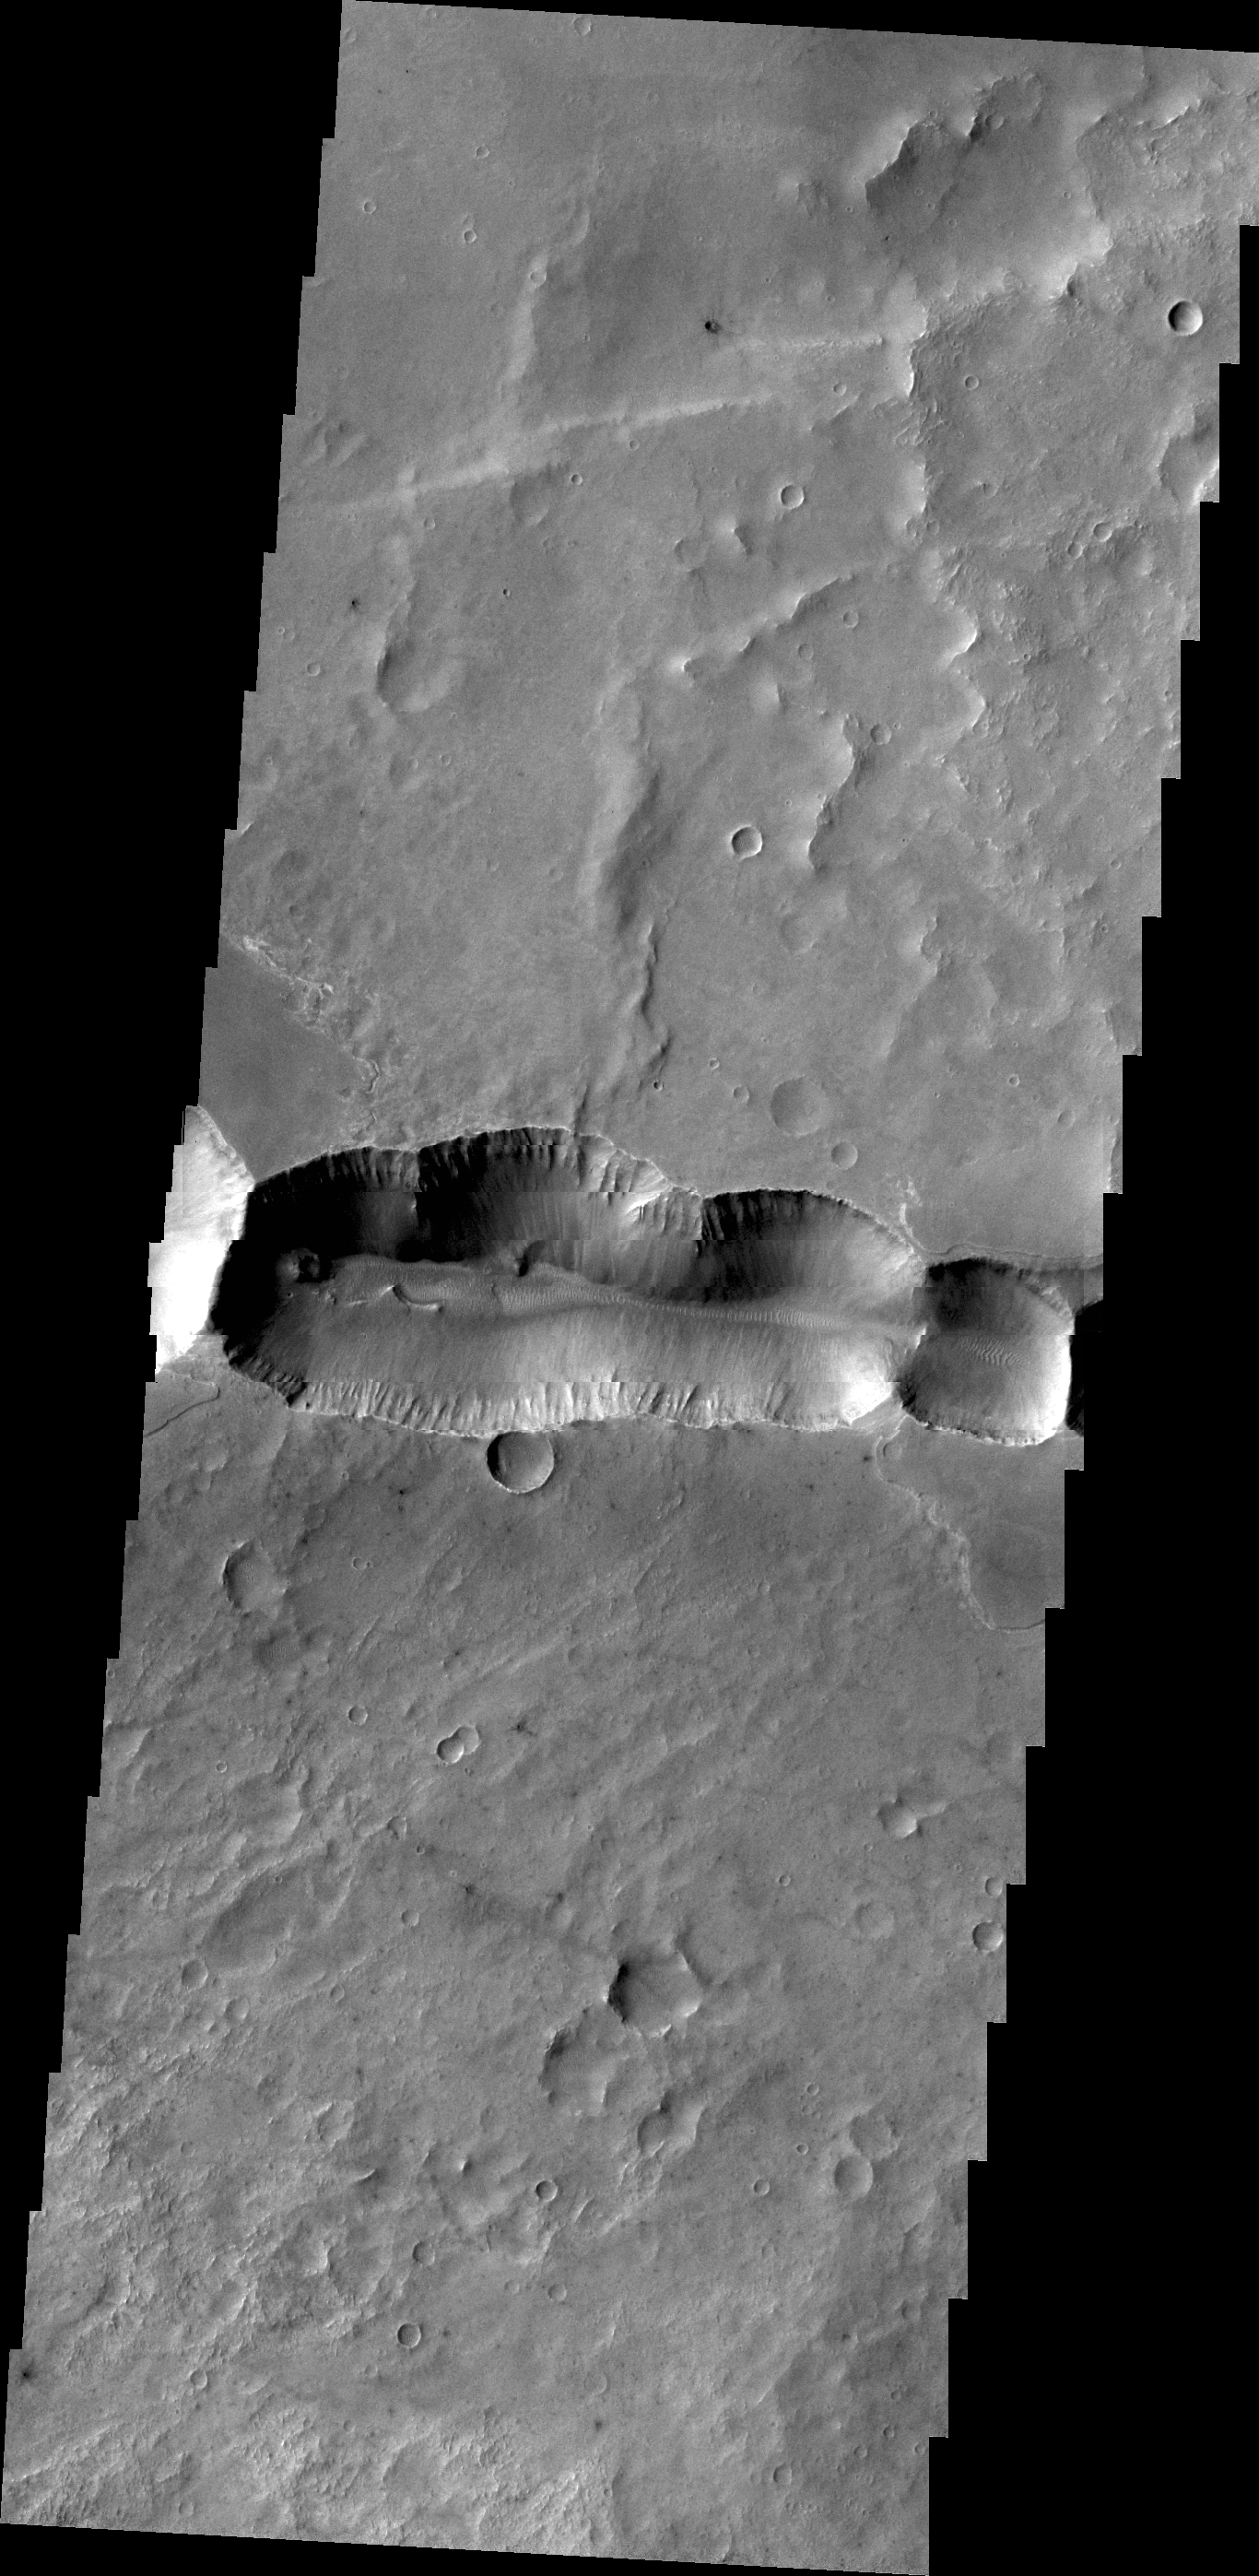

Coprates Catena

This scallop-edged depression, called Coprates Catena, parallels the main alignment of Vallis Marineris.

Credit: NASA/JPL/ASU